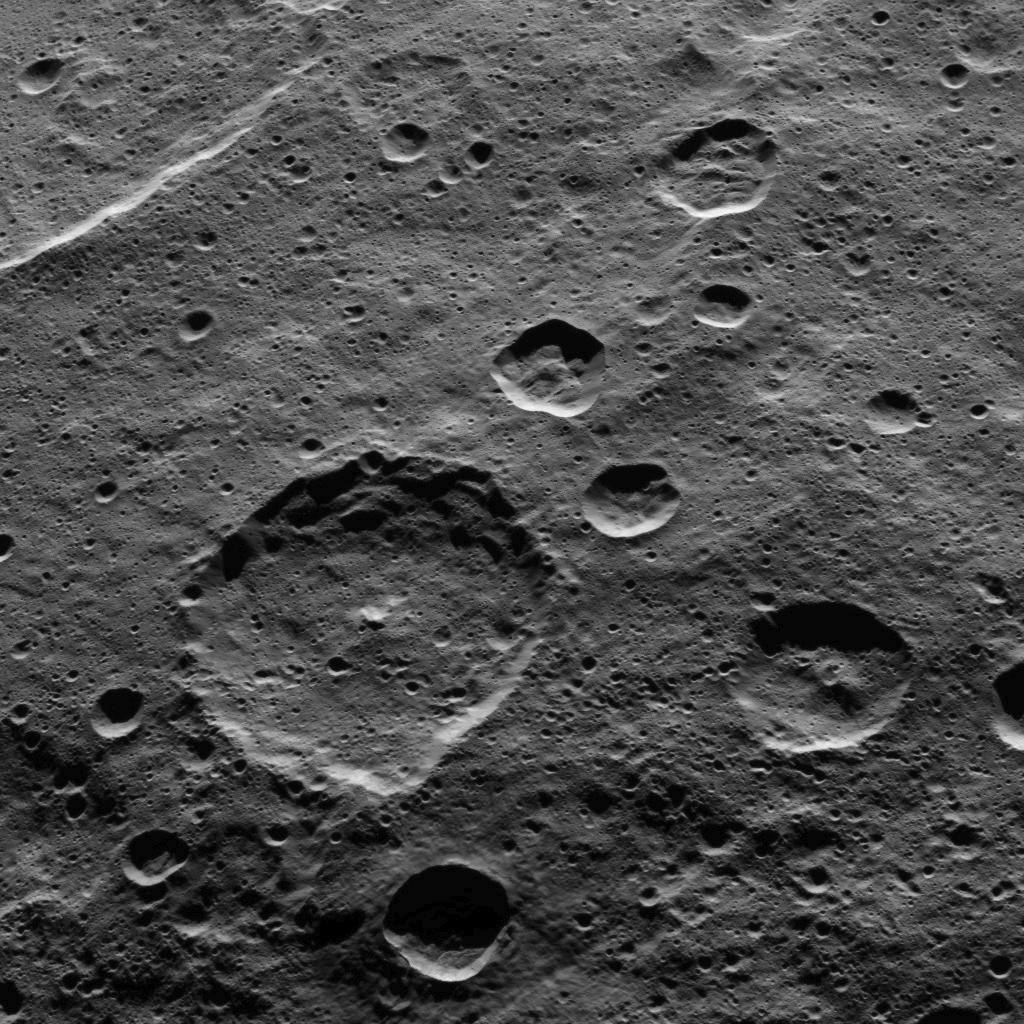

Dawn HAMO Image 82

Part of the southern hemisphere on dwarf planet Ceres is seen in this image taken by NASA’s Dawn spacecraft. Hamori crater, named after a Japanese god and protector of tree leaves, is the large crater near the center of the image. Hamori is 37 miles (60 kilometers) in diameter. The edge of Darzamat crater is visible in the upper left.

Dawn took this image on Oct. 18, 2015, from an altitude of 915 miles (1,470 kilometers). It has a resolution of 450 feet (140 meters) per pixel.

Dawn’s mission is managed by JPL for NASA’s Science Mission Directorate in Washington. Dawn is a project of the directorate’s Discovery Program, managed by NASA’s Marshall Space Flight Center in Huntsville, Alabama. UCLA is responsible for overall Dawn mission science. Orbital ATK, Inc., in Dulles, Virginia, designed and built the spacecraft. The German Aerospace Center, the Max Planck Institute for Solar System Research, the Italian Space Agency and the Italian National Astrophysical Institute are international partners on the mission team.

Credit: NASA/JPL-Caltech/UCLA/MPS/DLR/IDA